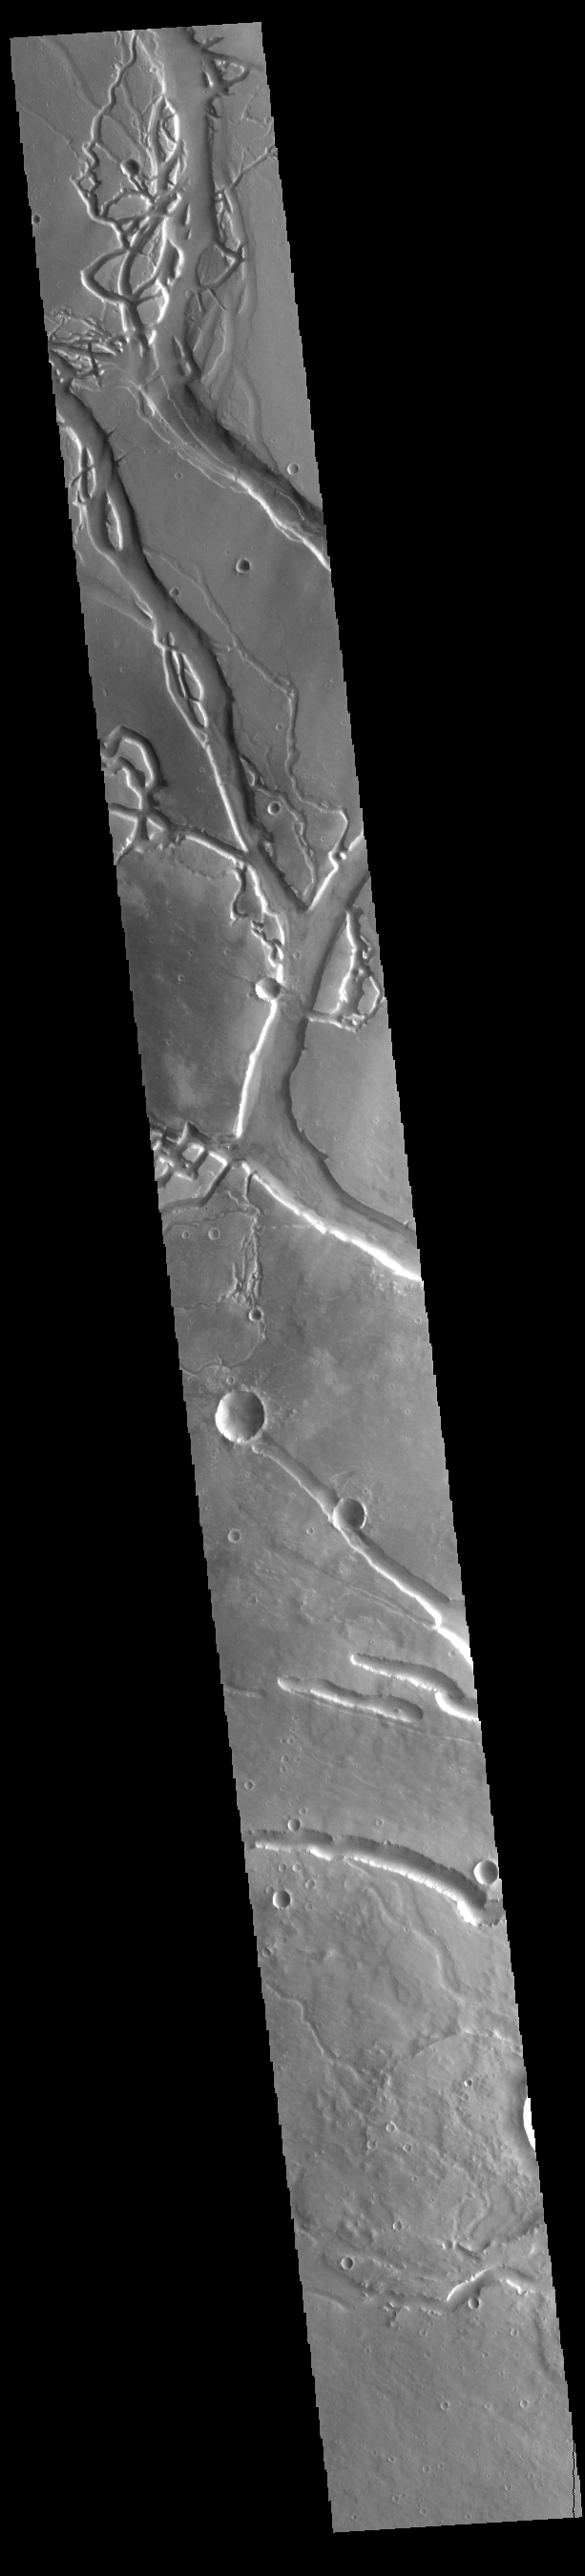

Granicus Valles

This VIS image shows many of the channel segments of Granicus Valles. Granicus Valles is a complex channel system located west of Elysium Mons. The system is approximately 750km long. It is likely that both water and lava played a part in creation of these features.

Credit: NASA/JPL-Caltech/ASU